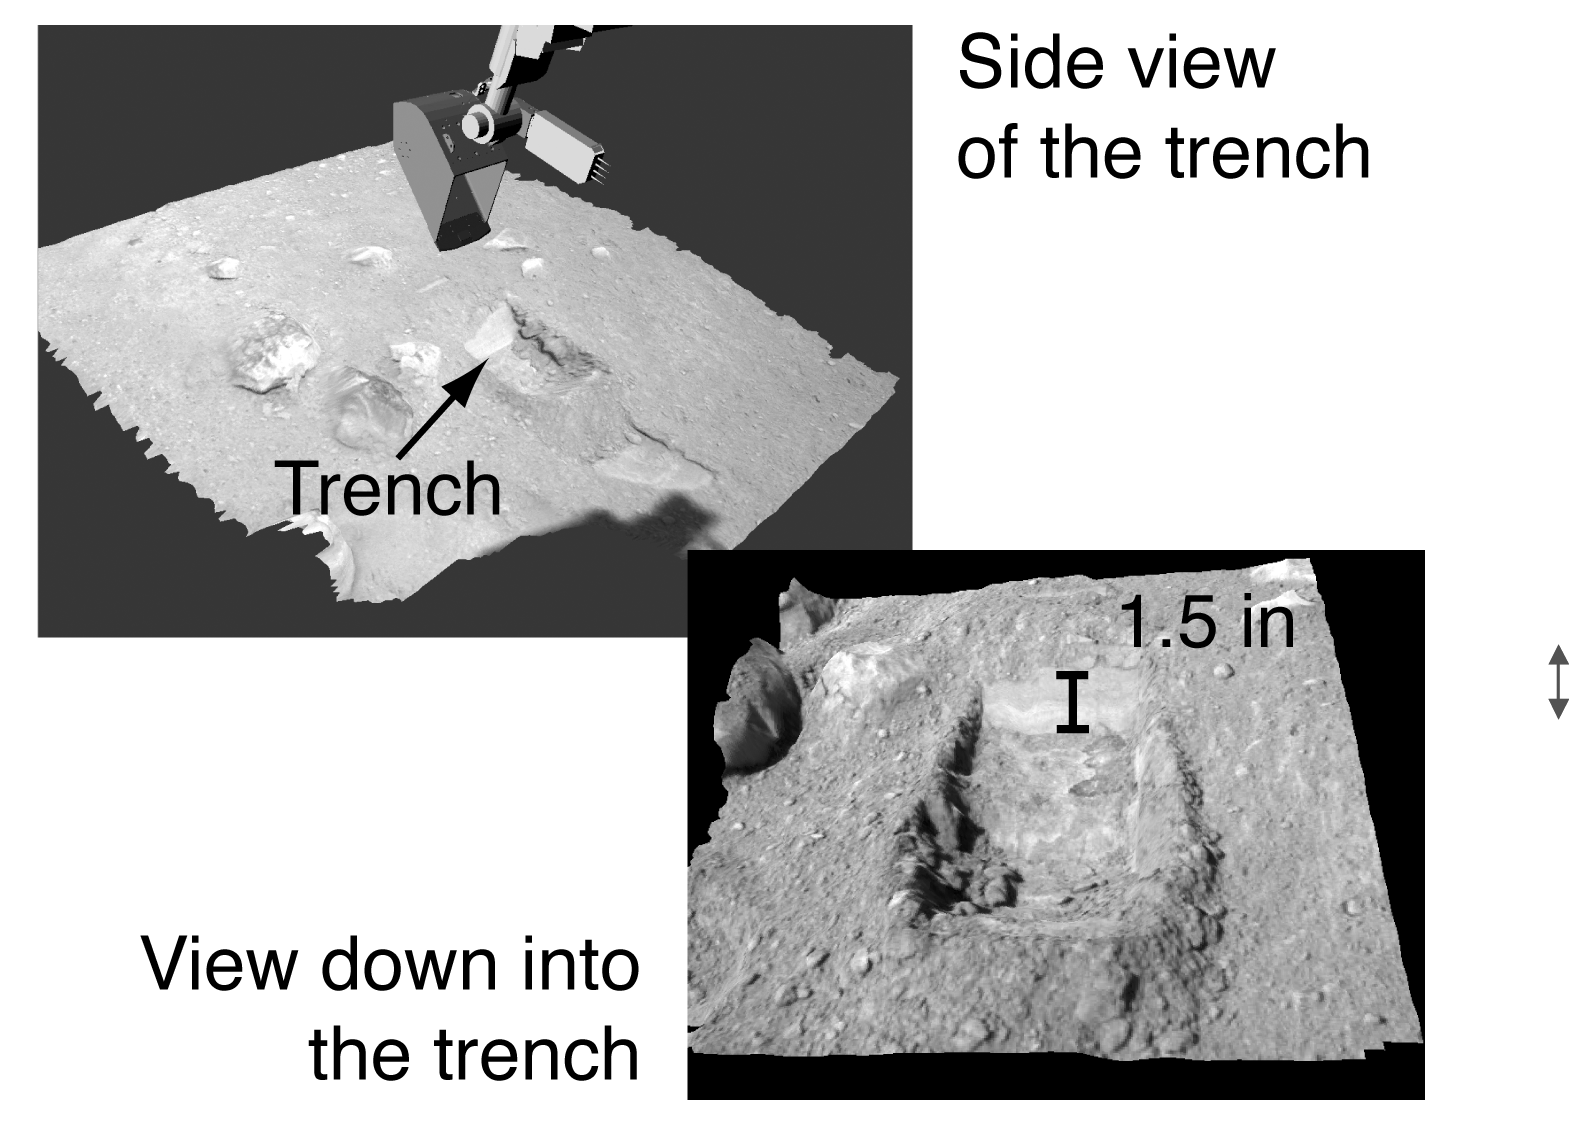

Trench Visualization

This image shows oblique views of NASA’s Phoenix Mars Lander’s trench visualized using the NASA Ames Viz software package that allows interactive movement around terrain and measurement of features. The Surface Stereo Imager images are used to create a digital elevation model of the terrain. The trench is 1.5 inches deep. The top image was taken on the seventh Martian day of the mission, or Sol 7 (June 1, 2008). The bottom image was taken on the ninth Martian day of the mission, or Sol 9 (June 3, 2008).

The Phoenix Mission is led by the University of Arizona, Tucson, on behalf of NASA. Project management of the mission is by NASA’s Jet Propulsion Laboratory, Pasadena, Calif. Spacecraft development is by Lockheed Martin Space Systems, Denver.

Photojournal Note: As planned, the Phoenix lander, which landed May 25, 2008 23:53 UTC, ended communications in November 2008, about six months after landing, when its solar panels ceased operating in the dark Martian winter.

Credit: NASA/Ames